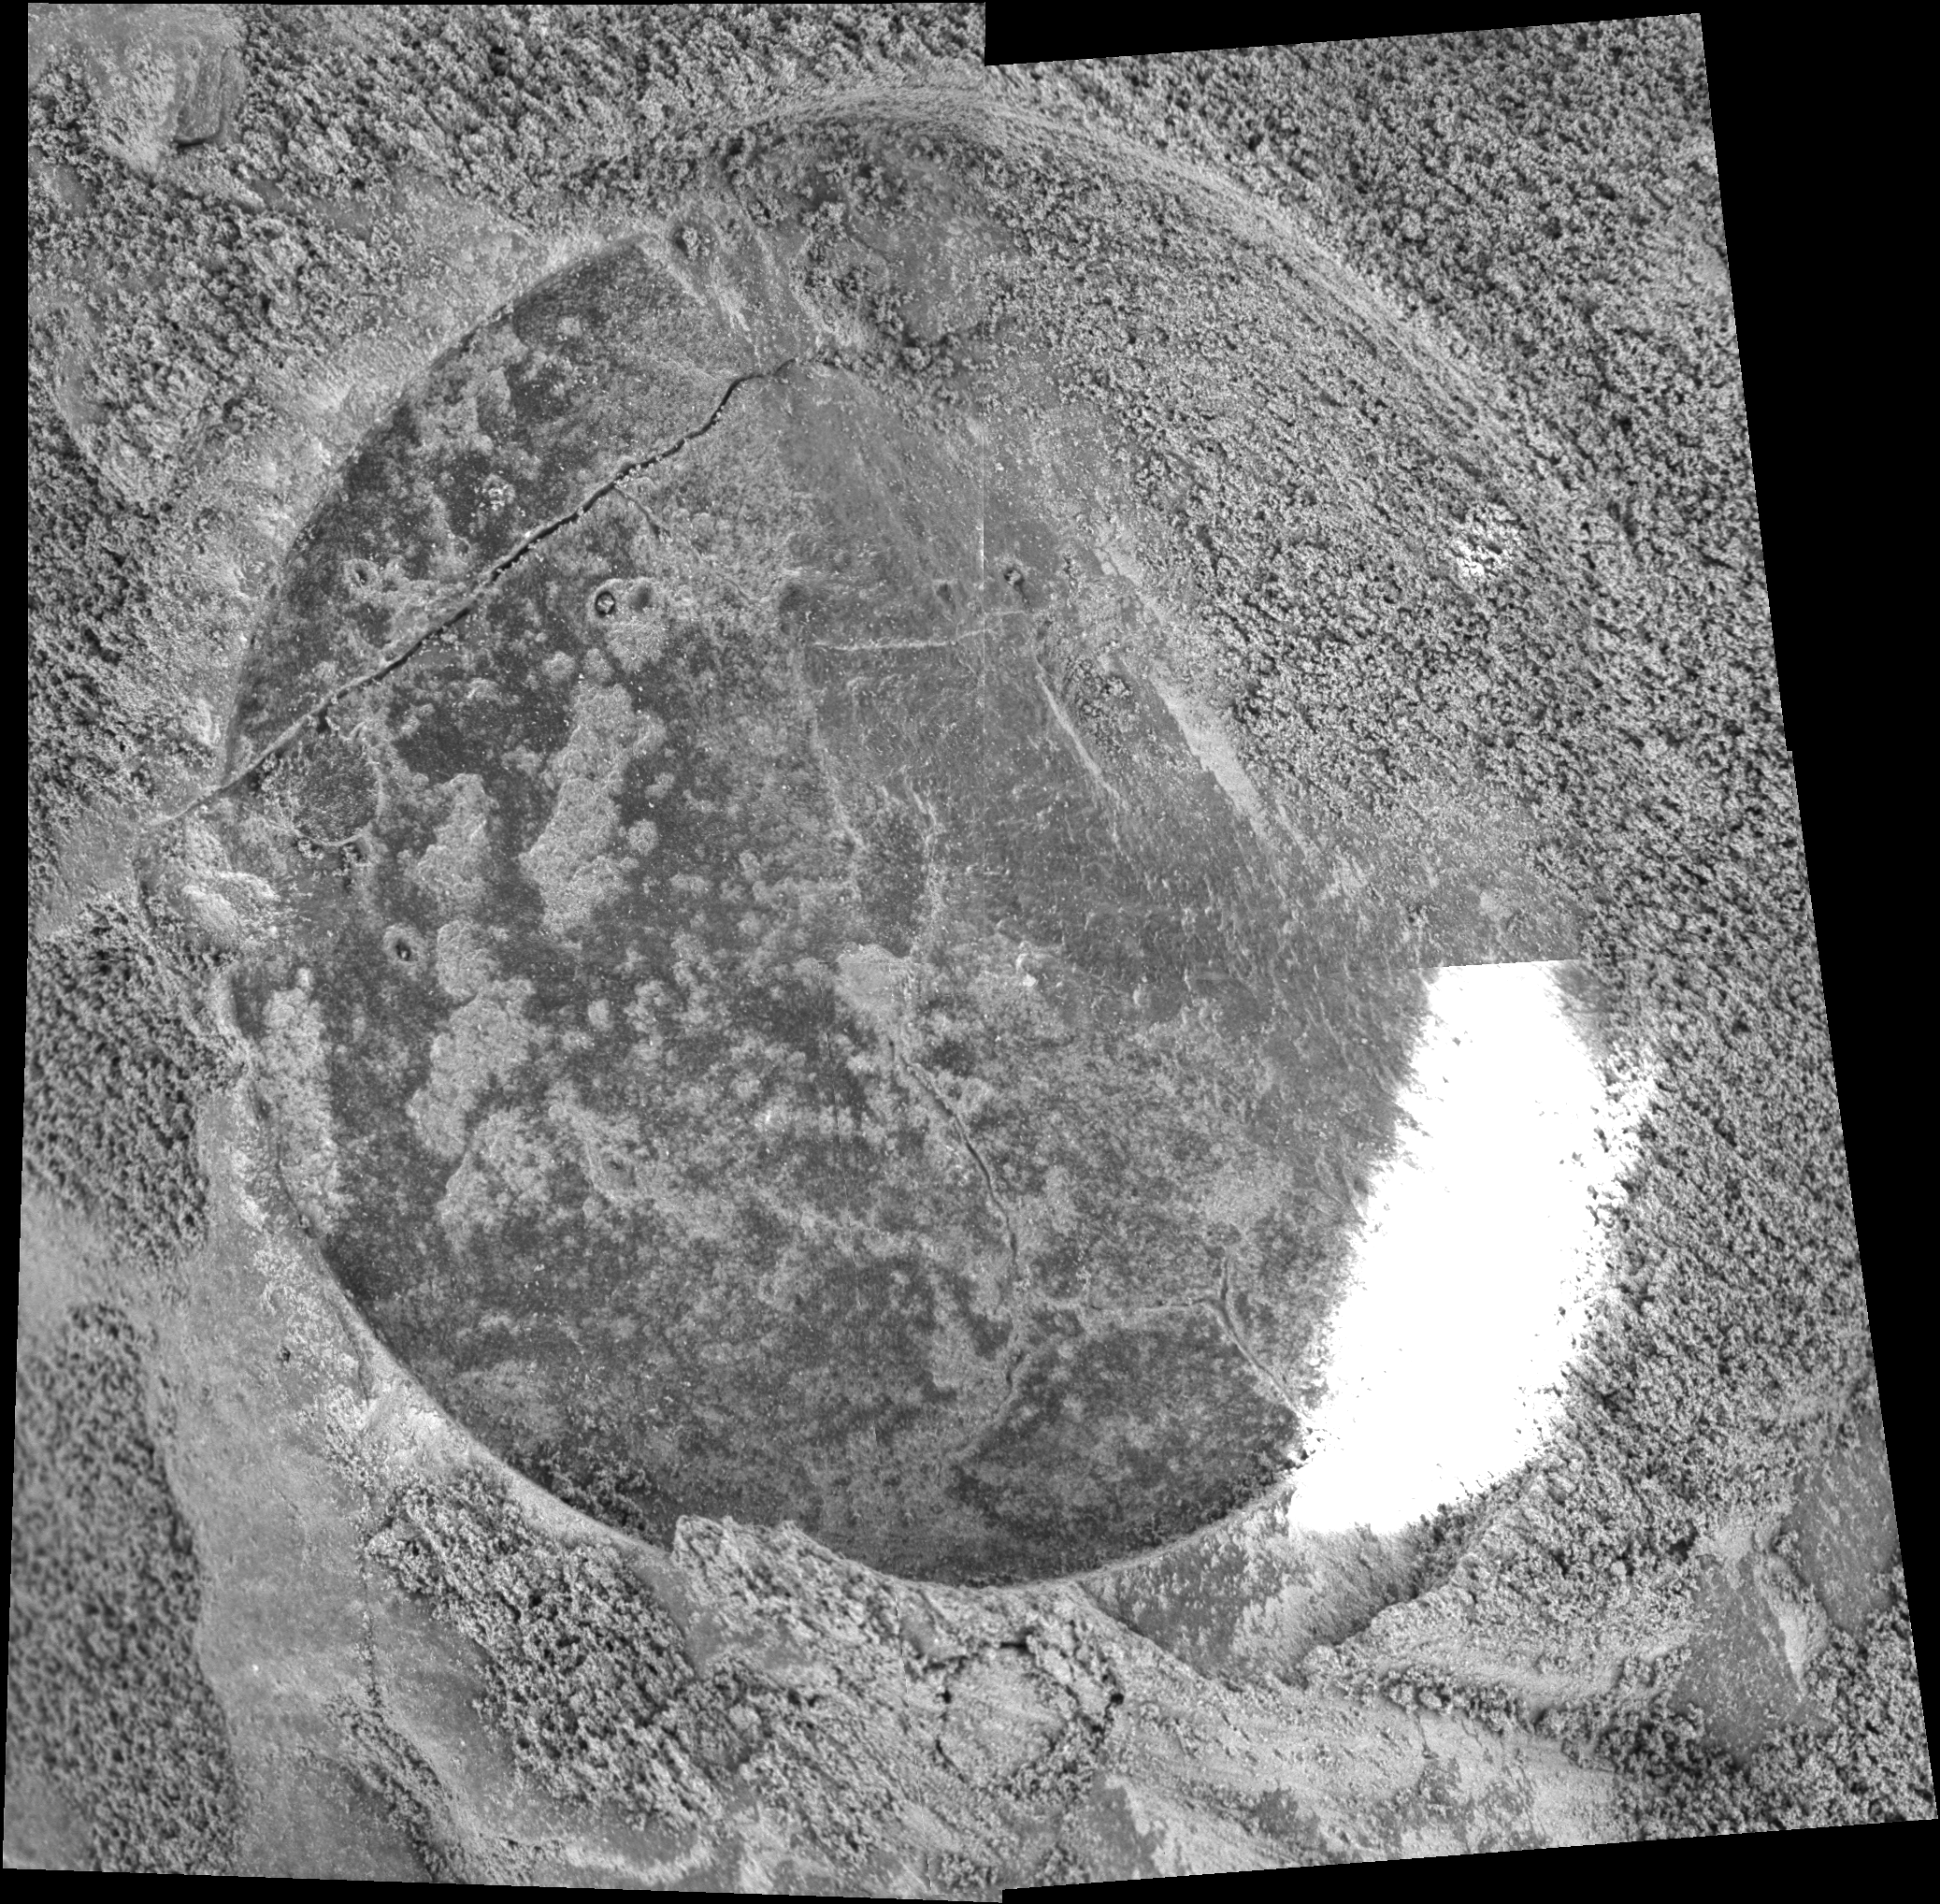

Rock Interior Exposed Near ‘Endurance’

This mosaic of four images from the microscopic imager on NASA’s Mars Exploration Rover Opportunity shows the freshly exposed interior of a rock dubbed “Lion Stone” after the rover’s rock abrasion tool ground away a circular patch of the rock’s surface. The circle is 45.5 millimeters (1.8 inches) in diameter. Opportunity took the images during its 108th sol (martian day) on Mars, on May 13, 2004.

Credit: NASA/JPL/Cornell/USGS